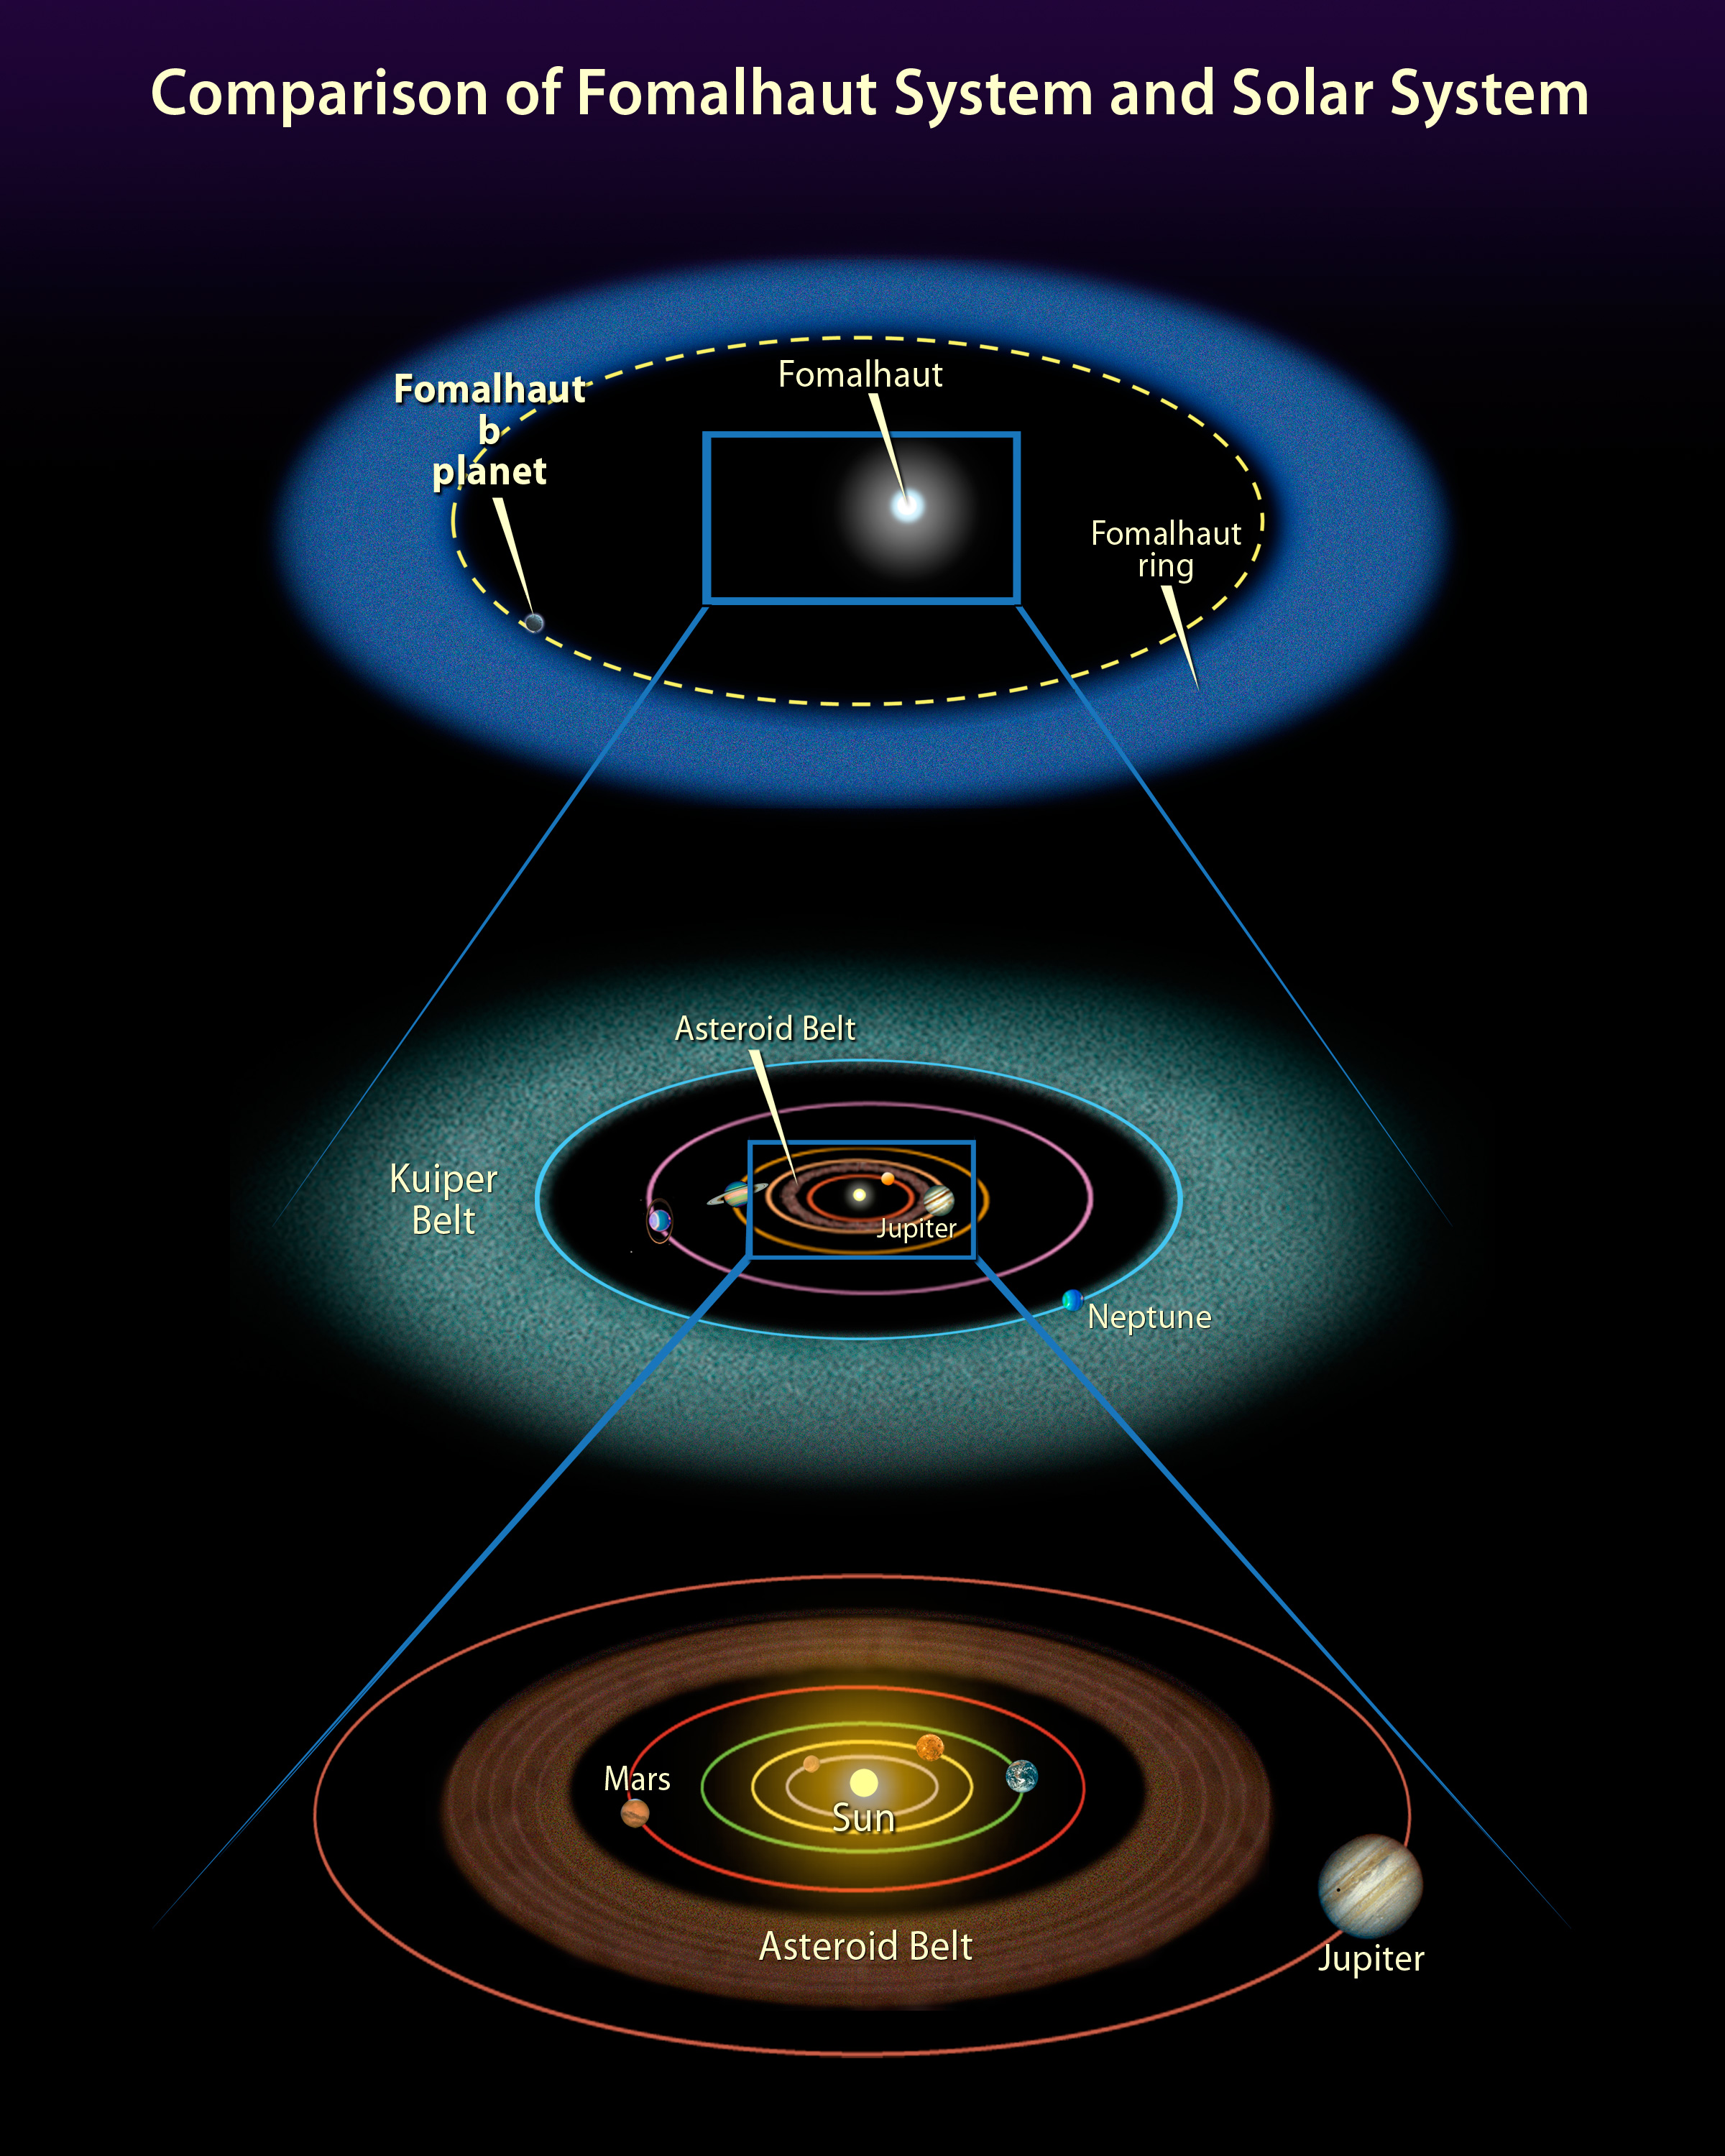

Comparison of Fomalhaut System and Solar System

Object Name: Fomalhaut, HD 216956, Fomalhaut b

Credit: NASA, ESA, and A. Feild (STScI)